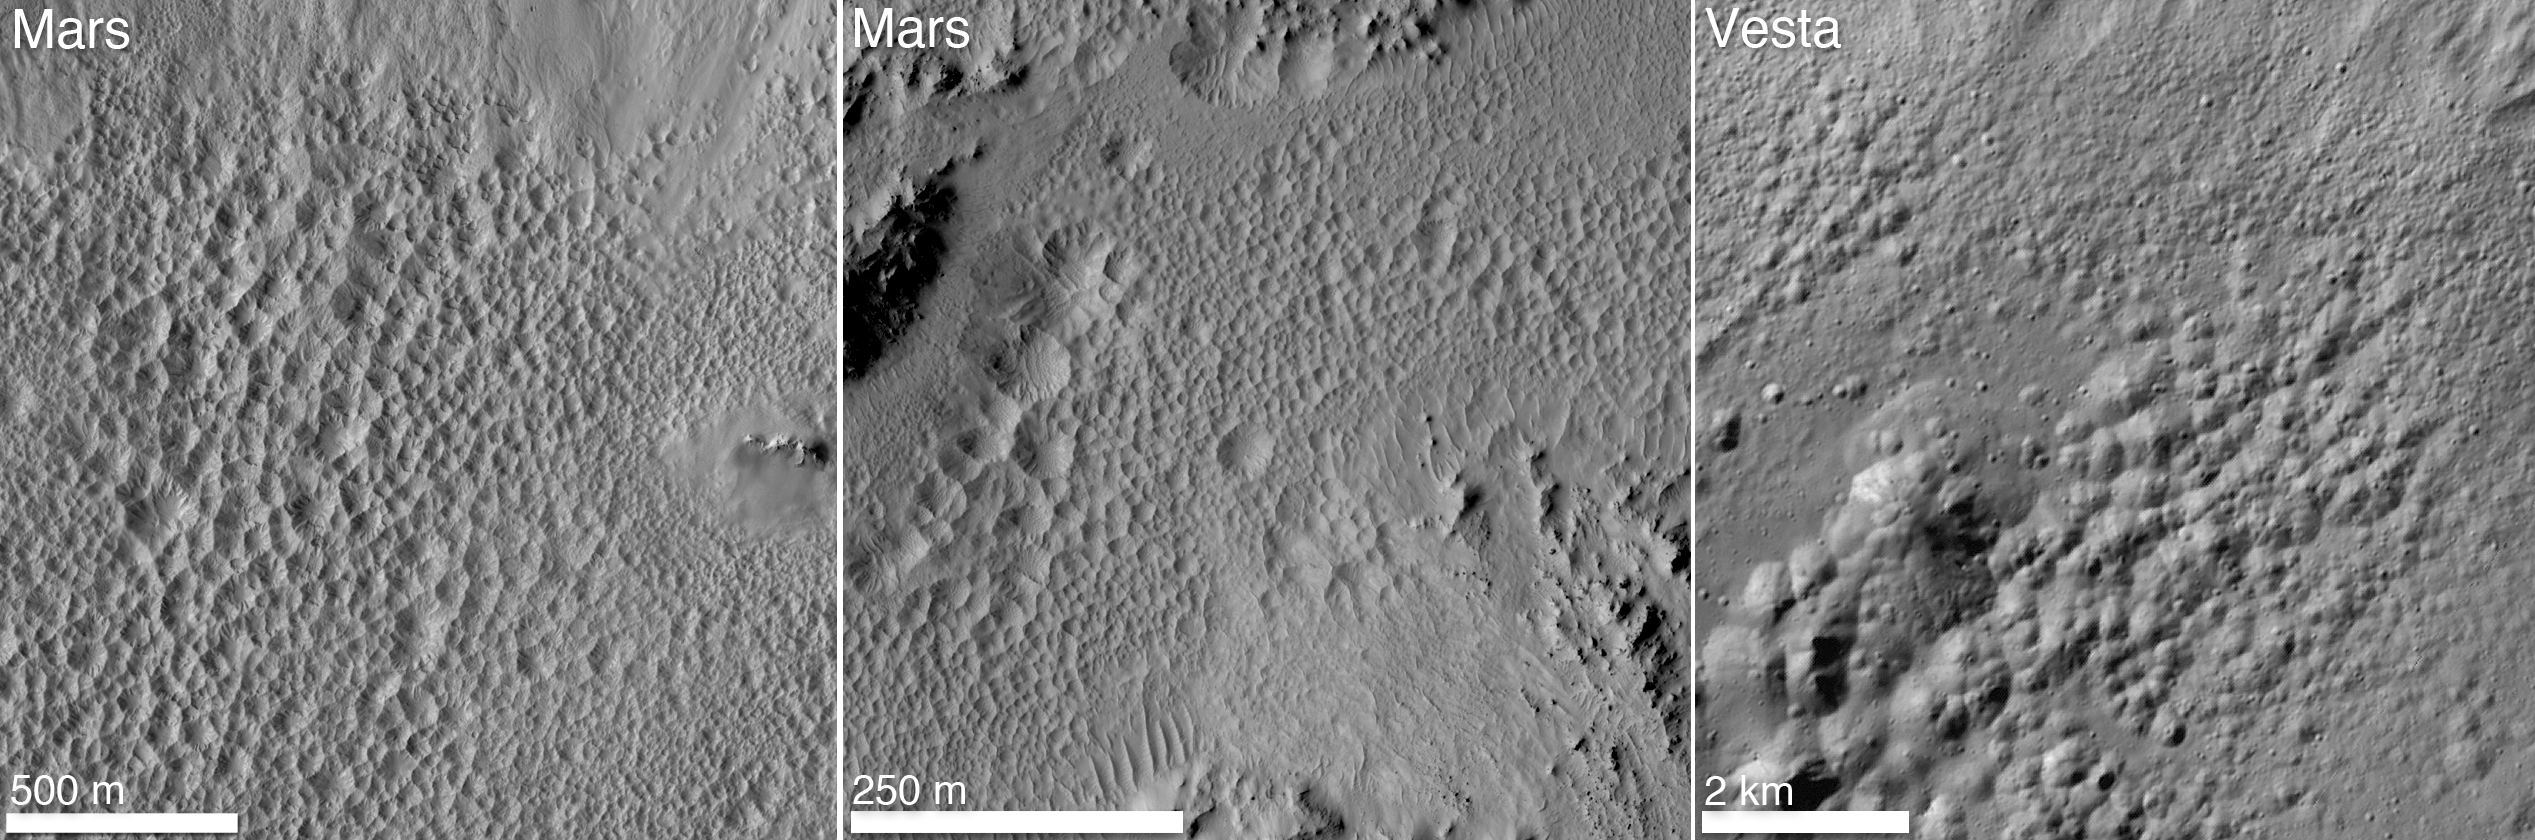

Pitted Terrain on Mars and Vesta

A distinctive “pitted terrain” observed by NASA’s Dawn mission on Vesta has also been seen on Mars. The morphologies of pits are similar on both bodies, with irregular shapes and sharp angles where pits share walls. The first image on the left shows the floor of a Martian crater called Tooting, which is 17 miles (28 kilometers) in diameter. The middle image shows the floor of a Martian crater called Zunil, which is about 6 miles (10 kilometers) in diameter. The image on the right shows the floor of Marcia crater on Vesta, which is 40 miles (70 kilometers) in diameter.

The two Mars images were obtained by the High-Resolution Imaging Science Experiment on NASA’s Mars Reconnaissance Orbiter. The Vesta image was obtained by Dawn’s framing camera.

Dawn’s mission to Vesta and Ceres is managed by JPL for NASA’s Science Mission Directorate in Washington. JPL is a division of the California Institute of Technology in Pasadena. Dawn is a project of the directorate’s Discovery Program, managed by NASA’s Marshall Space Flight Center in Huntsville, Ala. UCLA is responsible for overall Dawn mission science. Orbital Sciences Corp. in Dulles, Va., designed and built the spacecraft. The gamma ray and neutron detector instrument was built by Los Alamos National Laboratory, N.M., and is operated by the Planetary Science Institute, Tucson, Ariz.

Credit: NASA/JPL-Caltech/University of Arizona/MPS/DLR/IDA/JHUAPL